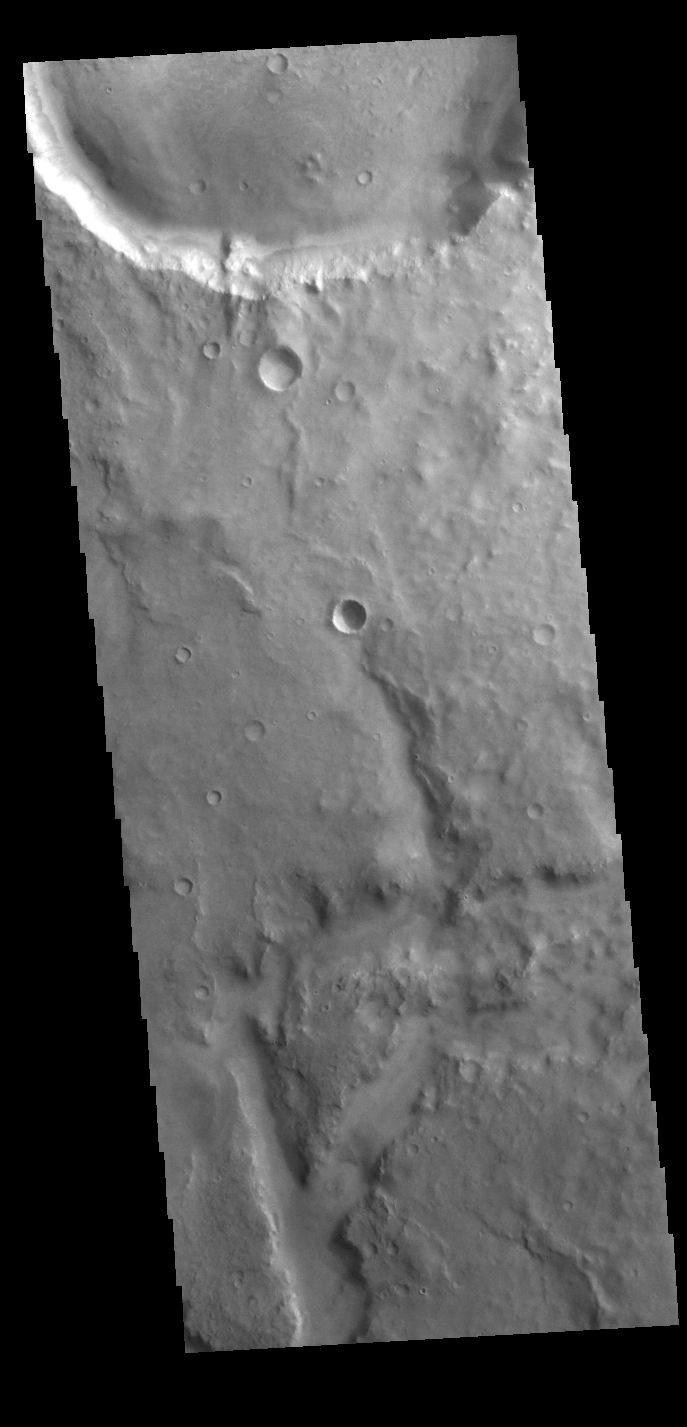

Arabia Terra Channel

This VIS image shows a small section of an unnamed channel in Arabia Terra. This is just one of many channels dissecting the region.

Credit: NASA/JPL-Caltech/ASU